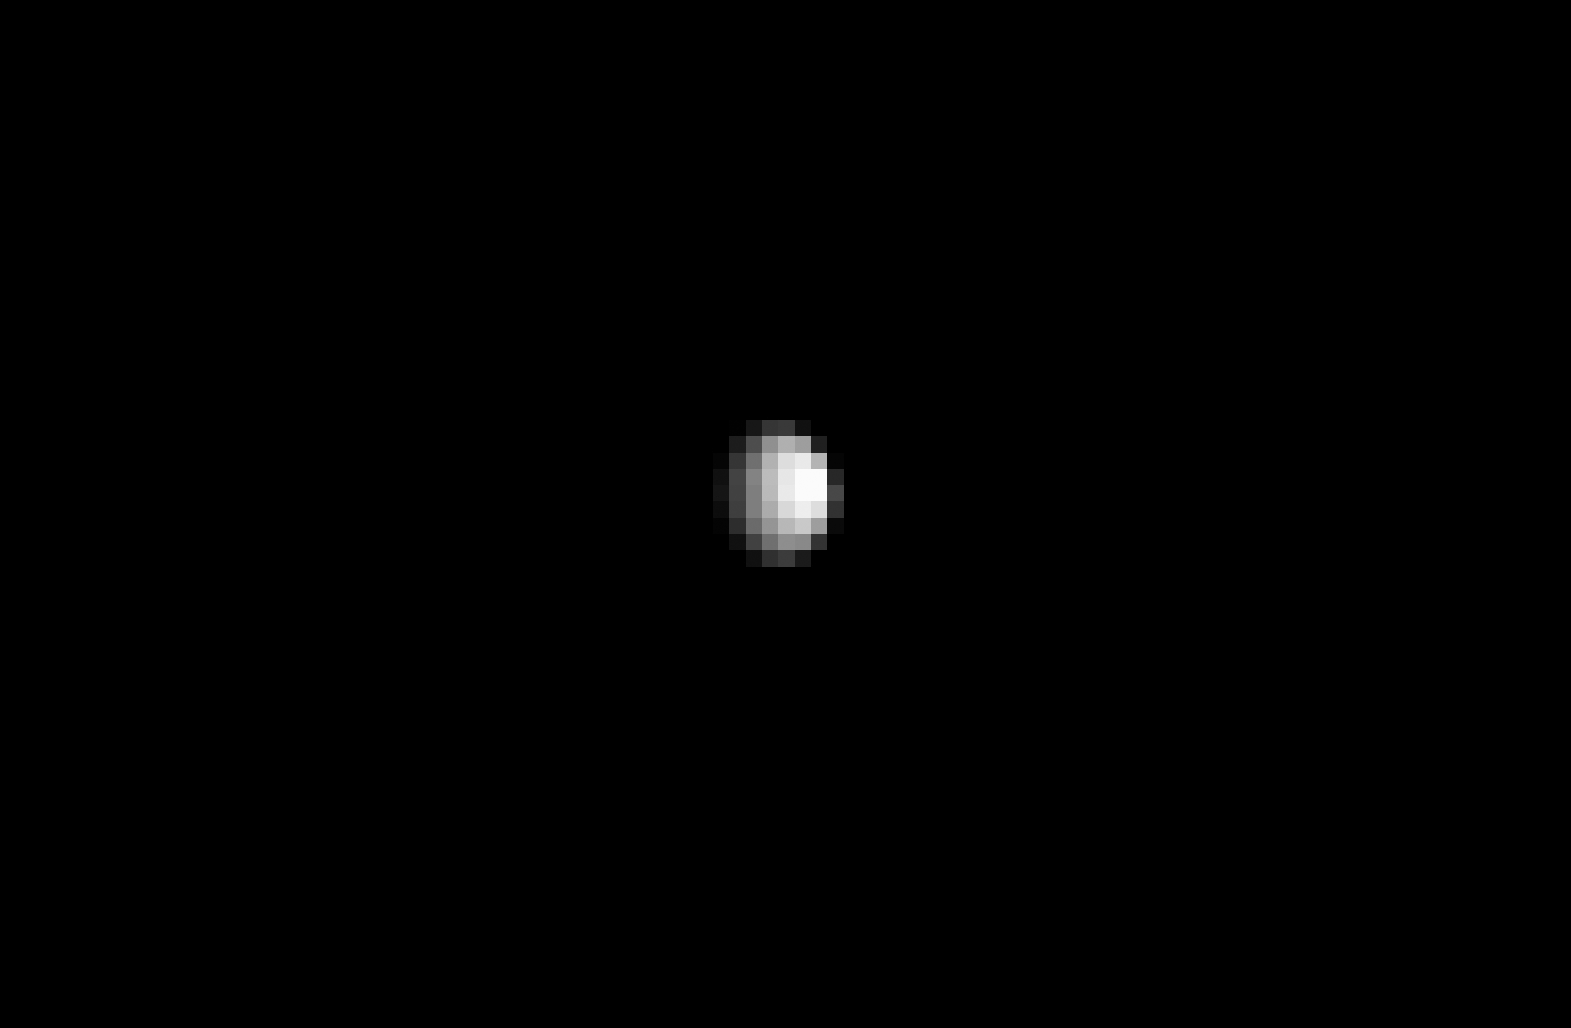

Dawn’s Gateway View of Ceres

Figure 1

From about three times the distance from Earth to the moon, NASA’s Dawn spacecraft spies its final destination — the dwarf planet Ceres.

The resolution of this image does not yet exceed the best views of Ceres, which were obtained by the Hubble Space Telescope (see PIA10235). Nonetheless, Ceres’ spherical shape is clearly revealed here. Sunlight illuminates the dwarf planet from the right, leaving a sliver of the surface in shadow at left.

A zoomed-in view is provided in Figure 1, along with the original unmagnified, uncropped view.

The image was taken on Dec. 1, 2014 with the Dawn spacecraft’s framing camera, using a clear spectral filter. Dawn was about 740,000 miles (1.2 million kilometers) from Ceres at the time. Ceres is 590 miles (950 kilometers) across and was discovered in 1801.

The Dawn mission to Vesta and Ceres is managed by NASA’s Jet Propulsion Laboratory, a division of the California Institute of Technology in Pasadena, for NASA’s Science Mission Directorate, Washington D.C. UCLA is responsible for overall Dawn mission science. The Dawn framing cameras were developed and built under the leadership of the Max Planck Institute for Solar System Research, Göttingen, Germany, with significant contributions by DLR German Aerospace Center, Institute of Planetary Research, Berlin, and in coordination with the Institute of Computer and Communication Network Engineering, Braunschweig. The Framing Camera project is funded by the Max Planck Society, DLR, and NASA/JPL.

Credit: NASA/JPL-Caltech/UCLA/MPS/DLR/IDA